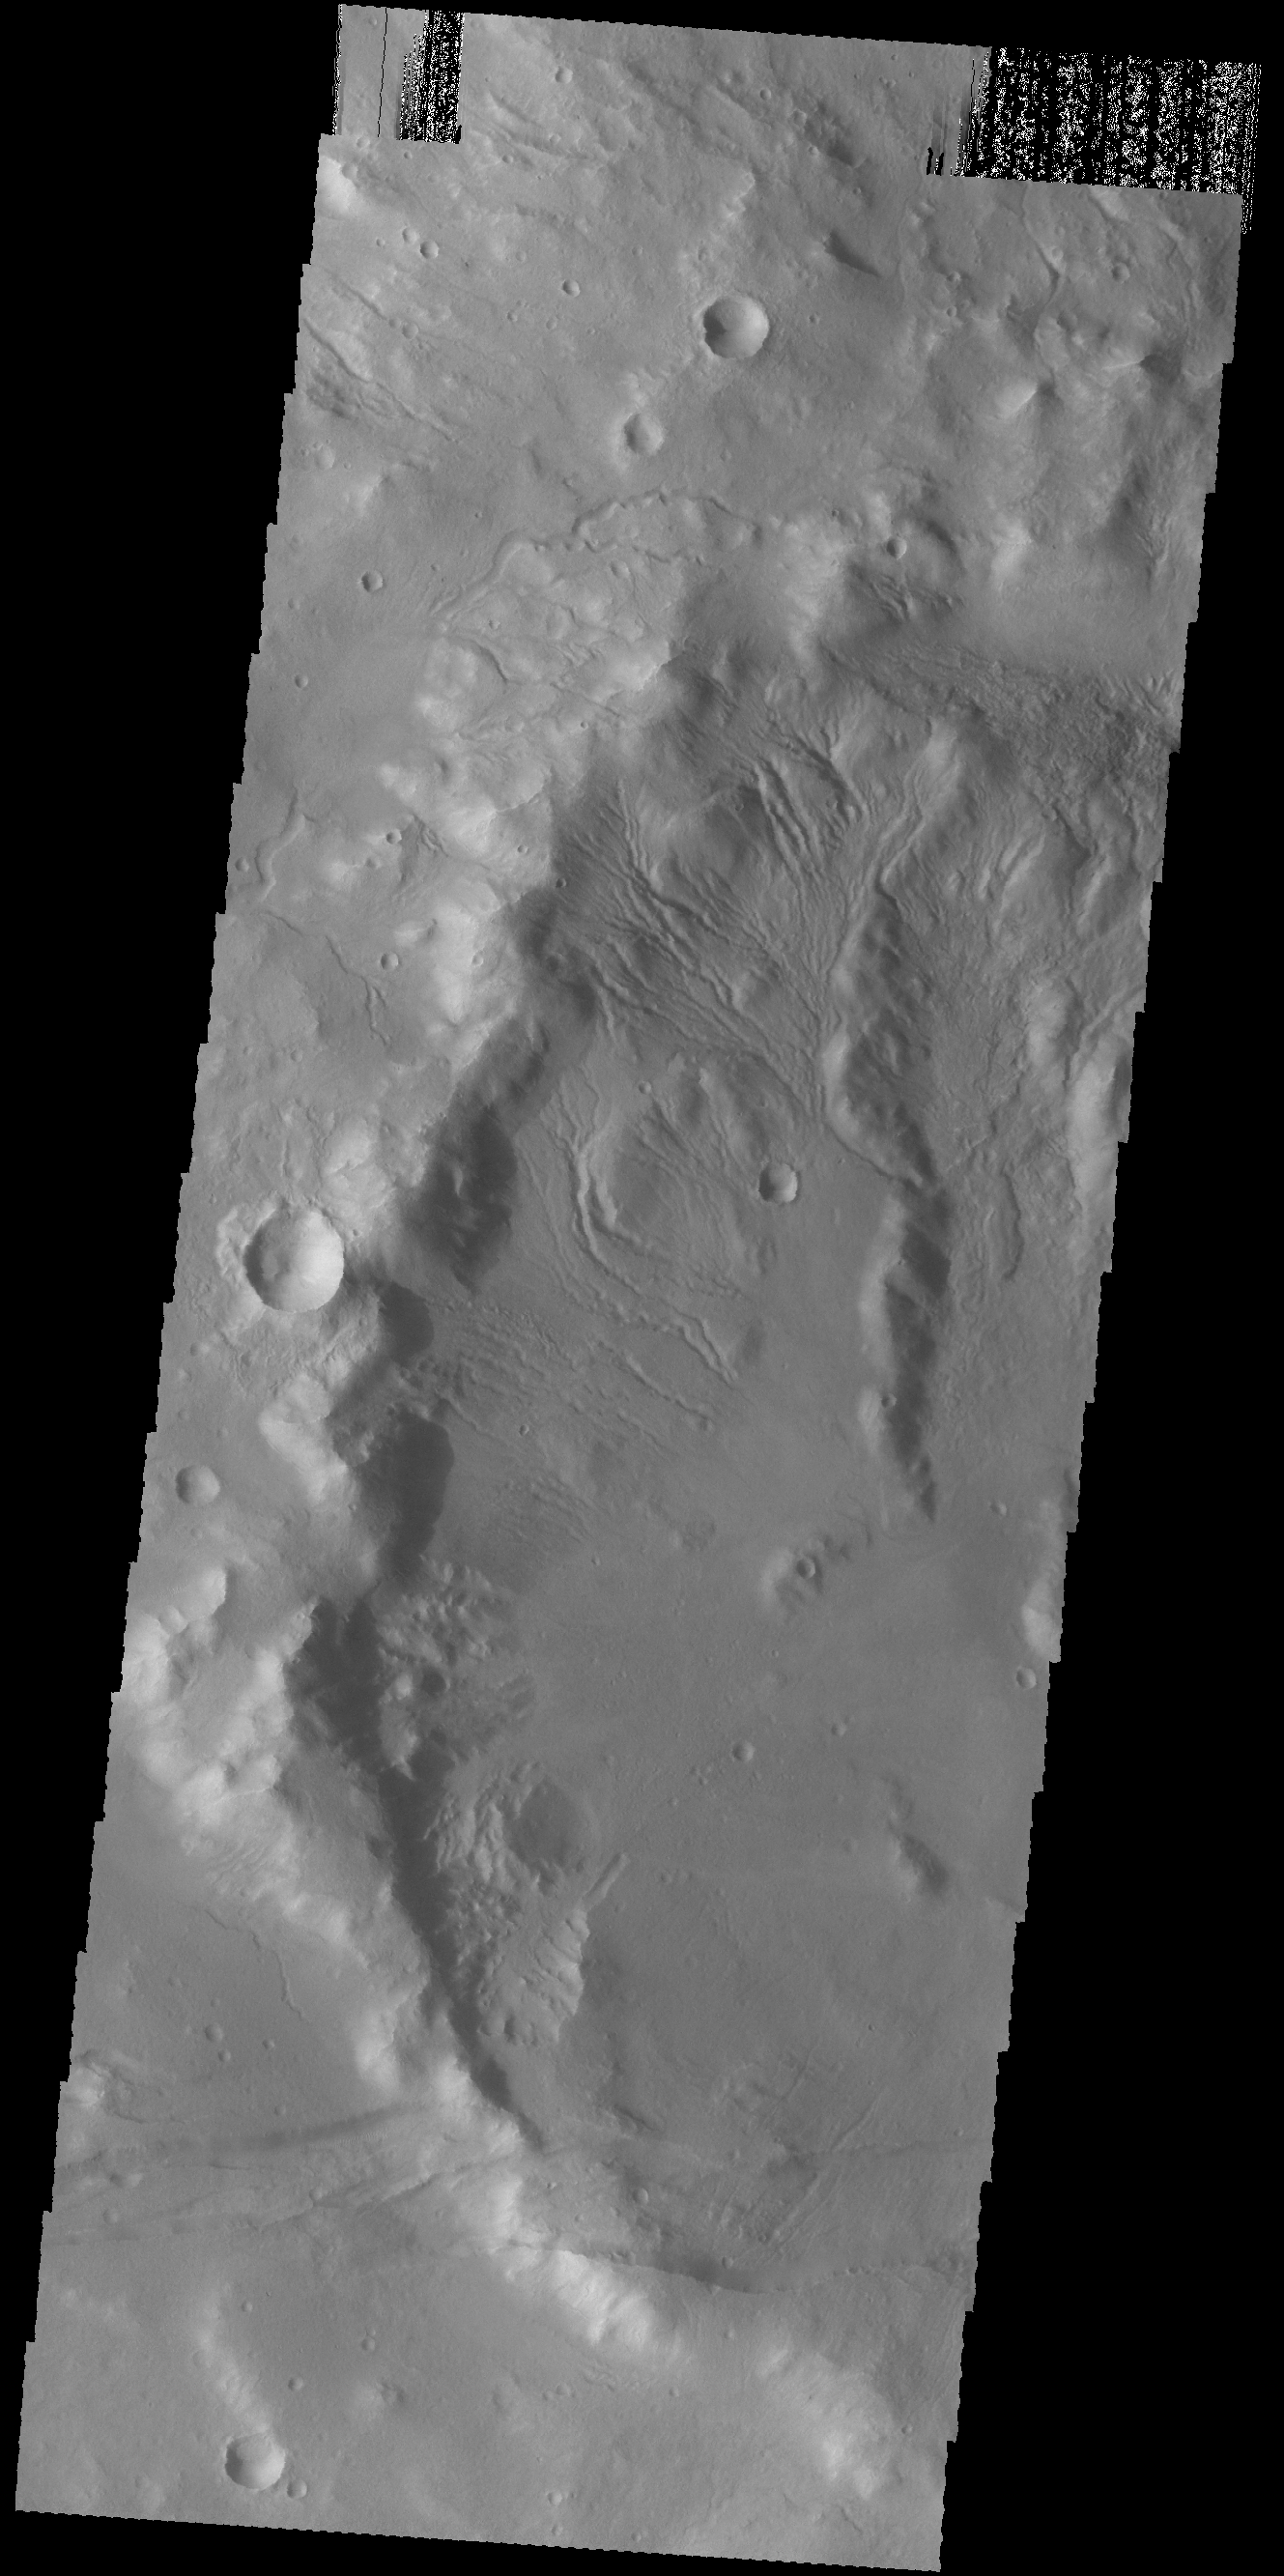

Crater Rim Gullies

Numerous gullies dissect the rim of this unnamed crater in Terra Sirenum.

Credit: NASA/JPL-Caltech/ASU